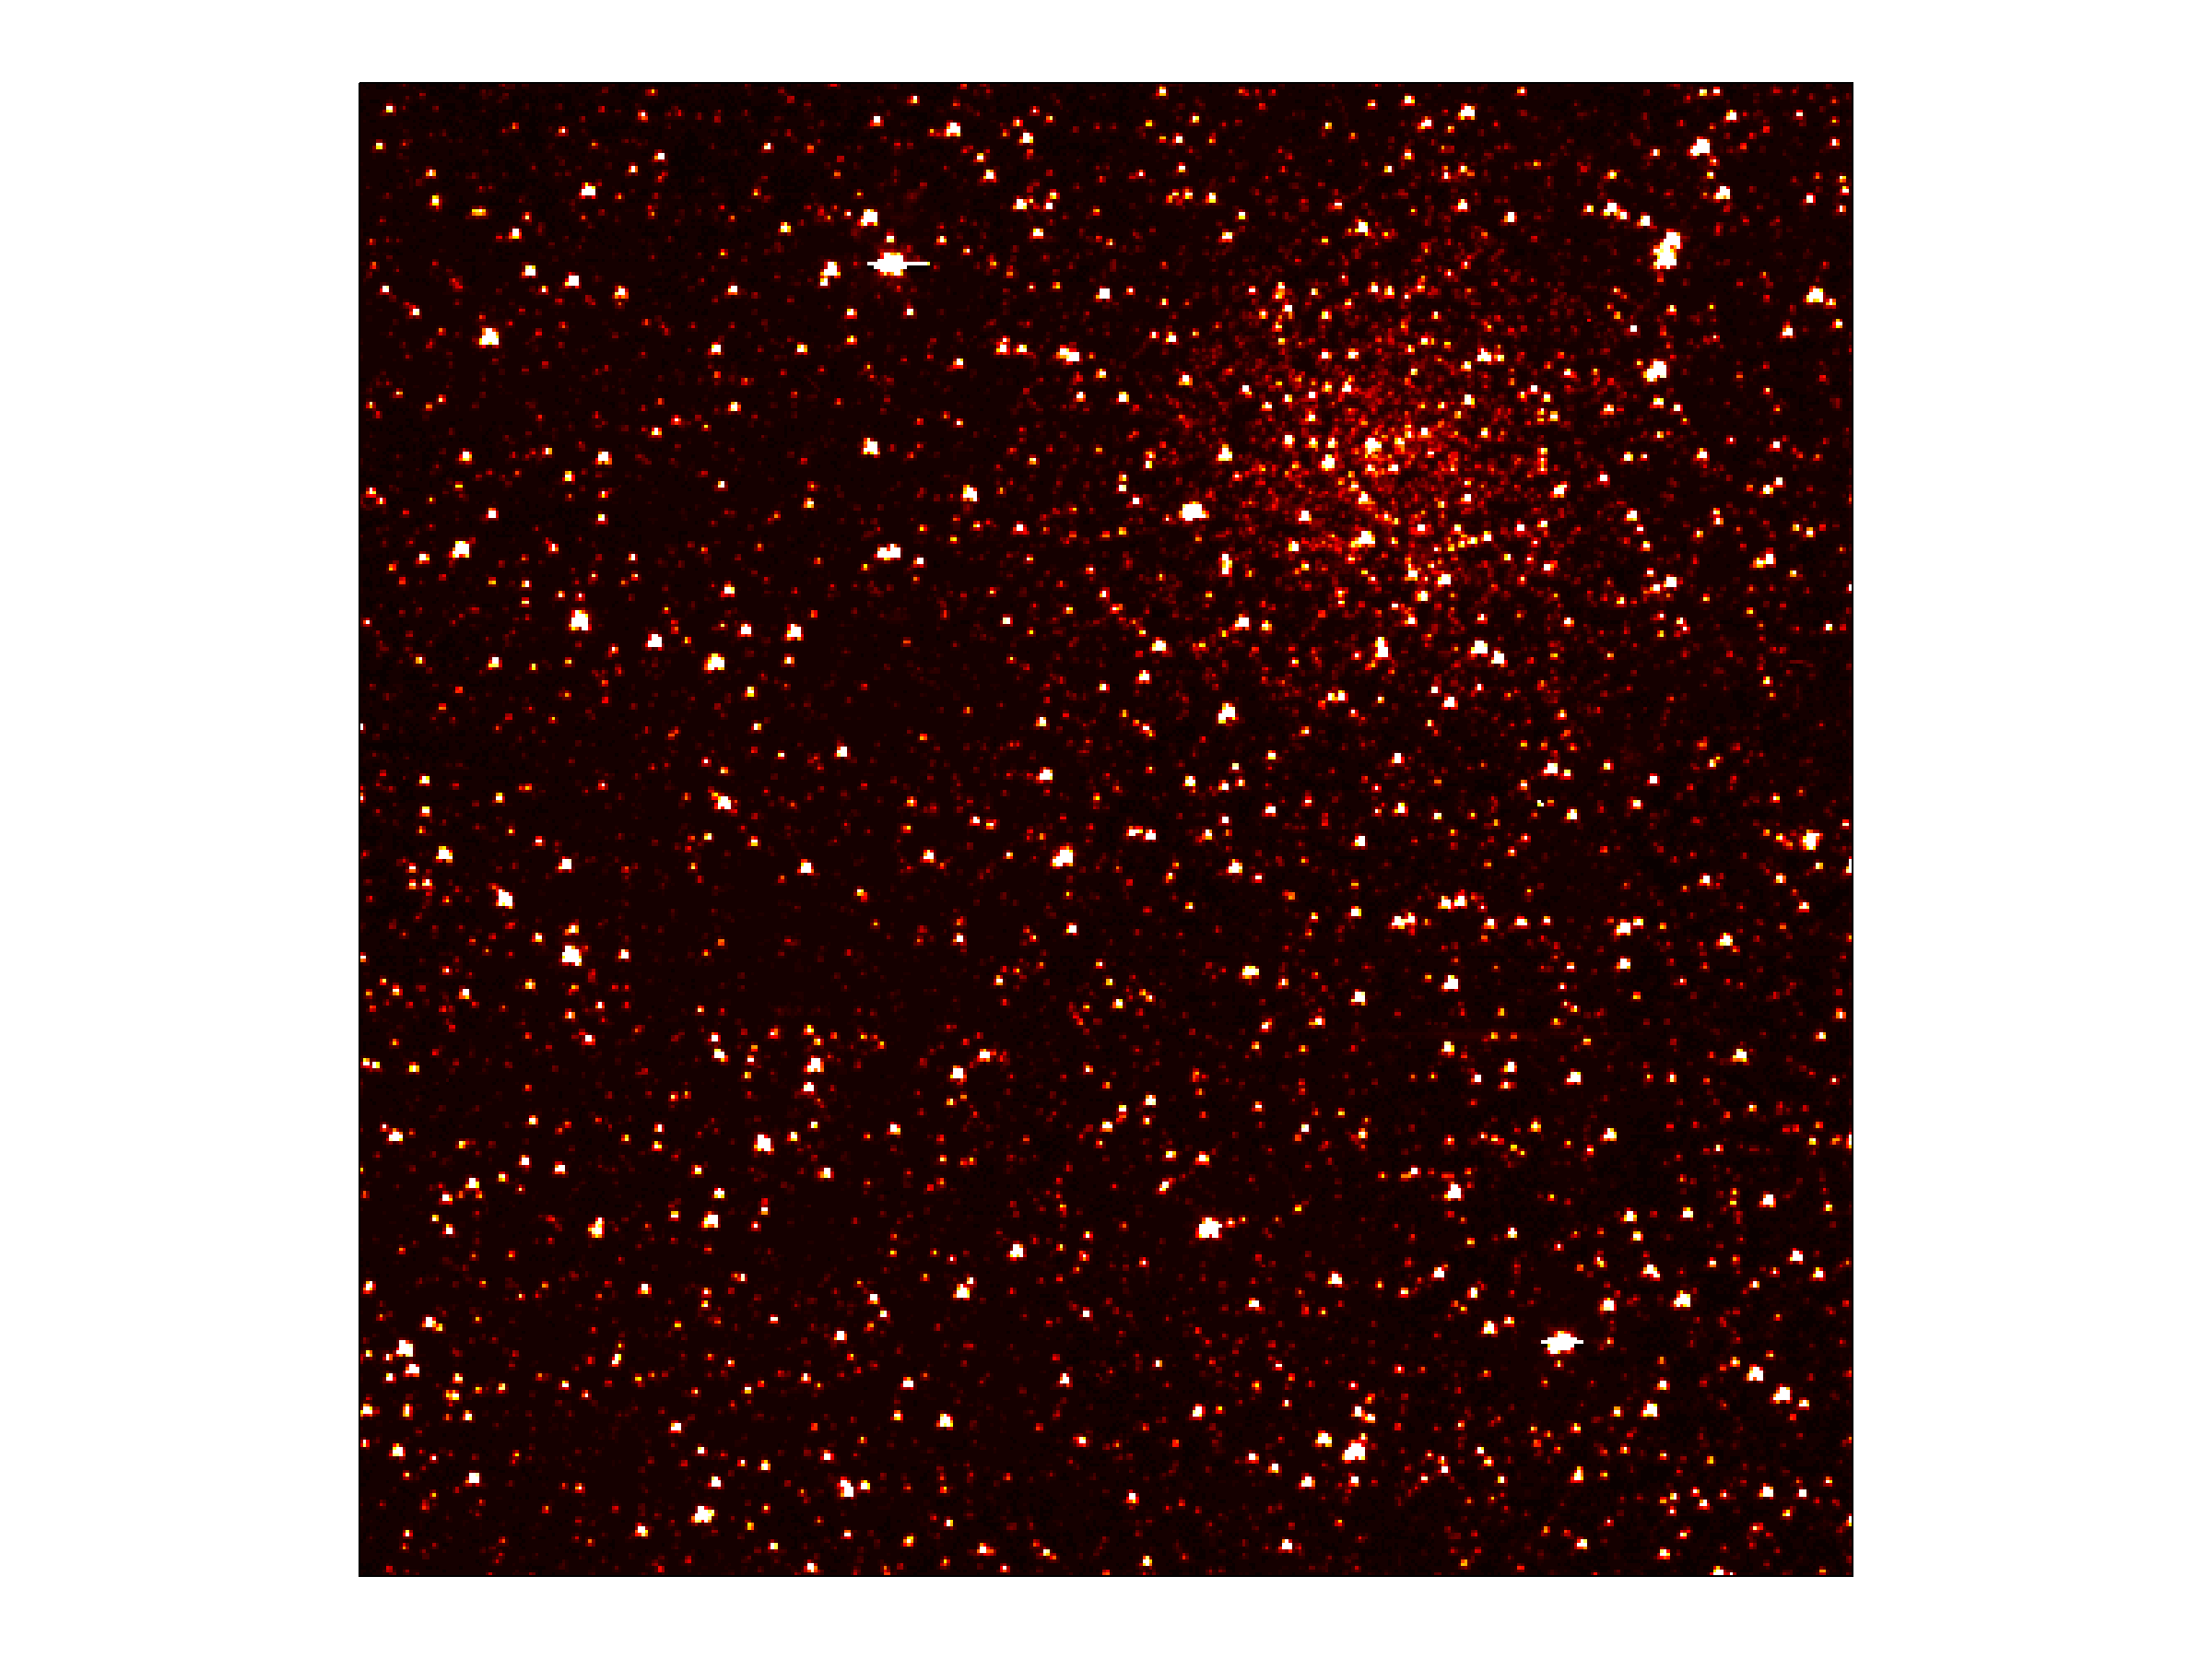

Cluster of Stars in Kepler’s Sight

This image zooms into a small portion of Kepler’s full field of view — an expansive, 100-square-degree patch of sky in our Milky Way galaxy. An eight-billion-year-old cluster of stars 13,000 light-years from Earth, called NGC 6791, can be seen in the image. Clusters are families of stars that form together out of the same gas cloud. This particular cluster is called an open cluster, because the stars are loosely bound and have started to spread out from each other.

The area pictured is 0.2 percent of Kepler’s full field of view, and shows hundreds of stars in the constellation Lyra. The image has been color-coded so that brighter stars appear white, and fainter stars, red. It is a 60-second exposure, taken on April 8, 2009, one day after the spacecraft’s dust cover was jettisoned.

Kepler was designed to hunt for planets like Earth. The mission will spend the next three-and-a-half years staring at the same stars, looking for periodic dips in brightness. Such dips occur when planets cross in front of their stars from our point of view in the galaxy, partially blocking the starlight.

To achieve the level of precision needed to spot planets as small as Earth, Kepler’s images are intentionally blurred slightly. This minimizes the number of saturated stars. Saturation, or “blooming,” occurs when the brightest stars overload the individual pixels in the detectors, causing the signal to spill out into nearby pixels.

Credit: NASA/JPL-Caltech